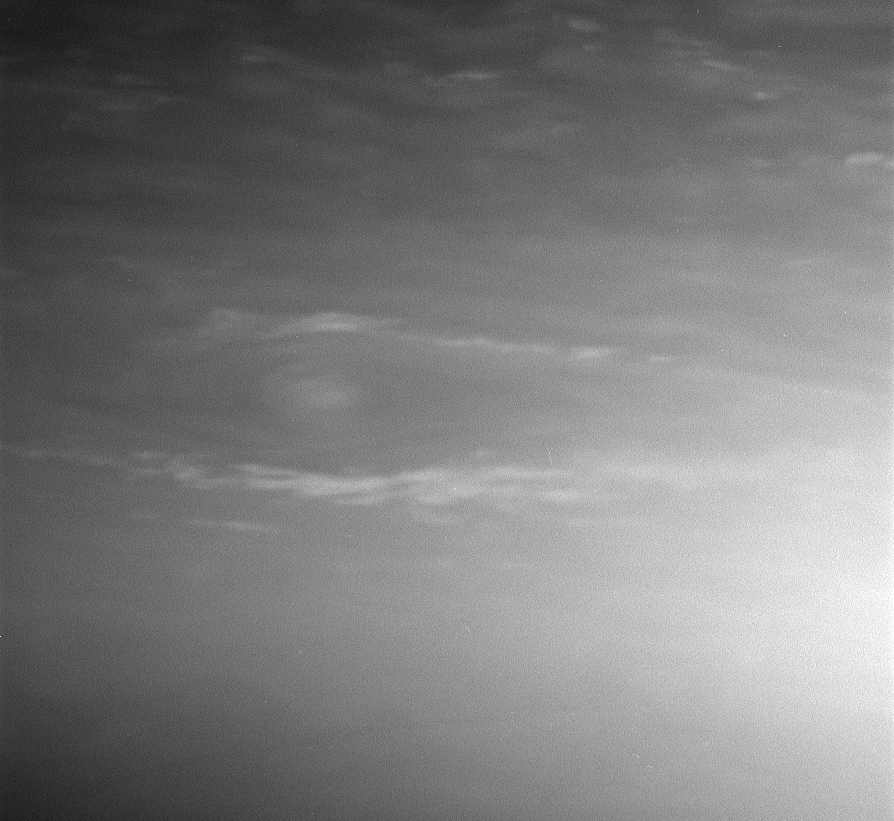

Accented Vortex

This interesting vortex in Saturn’s atmosphere is surrounded by a halo of bright clouds that extend away toward the east and west. Storms like this one seem to be bright at all wavelengths at which Cassini observes them.

The image was taken in visible light with the Cassini spacecraft narrow-angle camera on Jan. 24, 2006, at a distance of approximately 2.9 million kilometers (1.8 million miles) from Saturn. The image scale is 17 kilometers (11 miles) per pixel.

The Cassini-Huygens mission is a cooperative project of NASA, the European Space Agency and the Italian Space Agency. The Jet Propulsion Laboratory, a division of the California Institute of Technology in Pasadena, manages the mission for NASA’s Science Mission Directorate, Washington, D.C. The Cassini orbiter and its two onboard cameras were designed, developed and assembled at JPL. The imaging operations center is based at the Space Science Institute in Boulder, Colo.

Credit: NASA/JPL/Space Science Institute